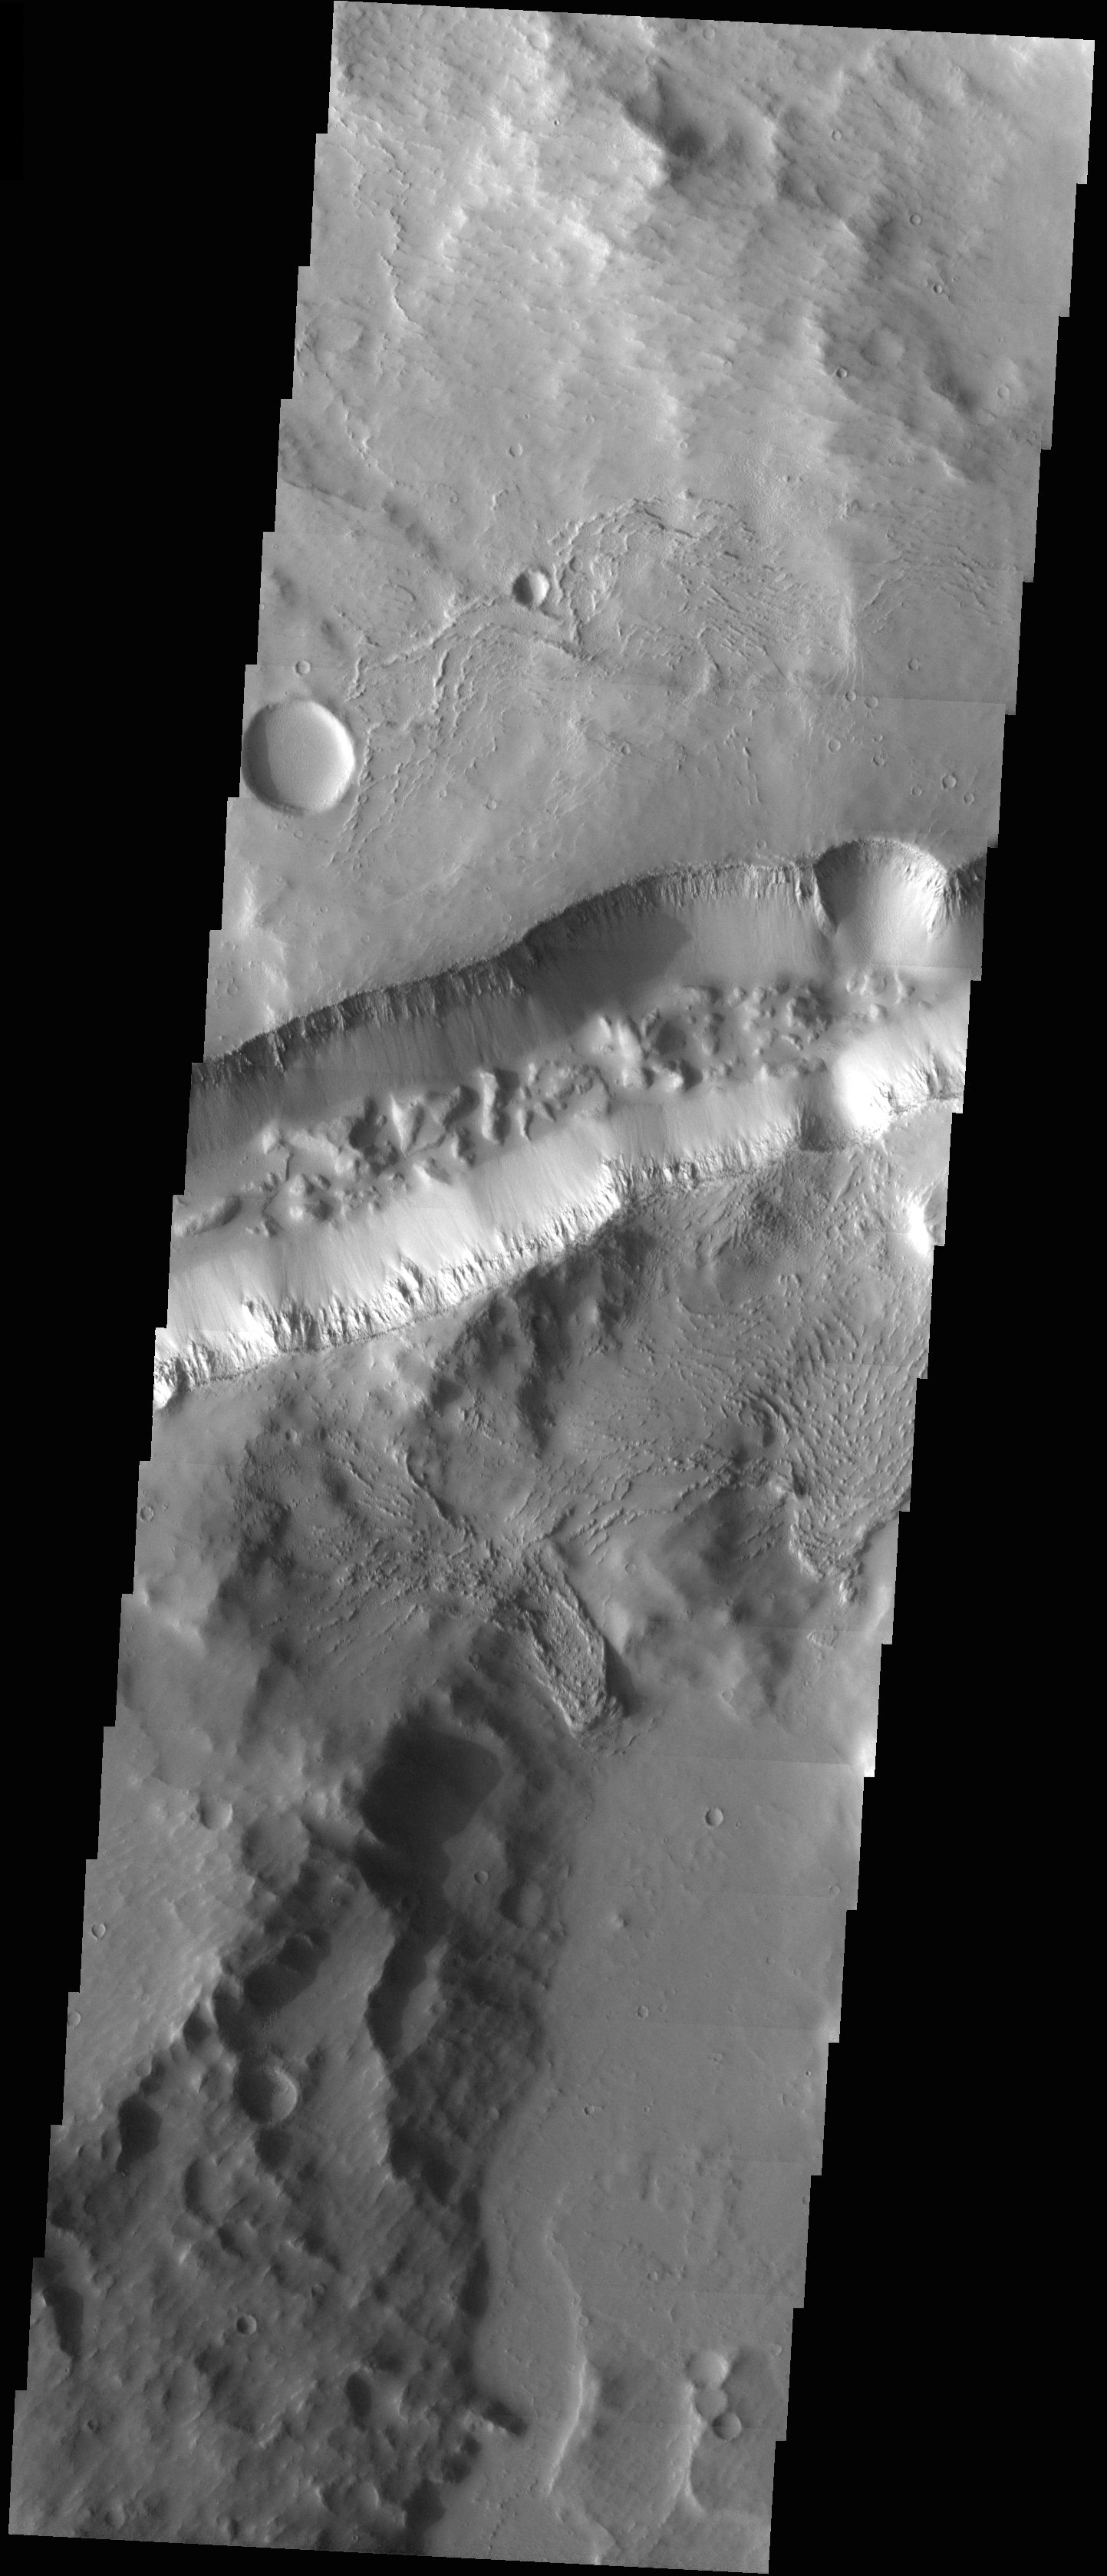

Fractures and Collapse

Released 14 July 2003

This graben (fracture) in Memnonia Fossae is noteworthy because one can still see large blocks on the floor. These blocks most likely dropped down from above when the fracture opened up.

Image information: VIS instrument. Latitude -18.2, Longitude 211.4 East (148.6 West). 19 meter/pixel resolution.

Note: this THEMIS visual image has not been radiometrically nor geometrically calibrated for this preliminary release. An empirical correction has been performed to remove instrumental effects. A linear shift has been applied in the cross-track and down-track direction to approximate spacecraft and planetary motion. Fully calibrated and geometrically projected images will be released through the Planetary Data System in accordance with Project policies at a later time.

NASA’s Jet Propulsion Laboratory manages the 2001 Mars Odyssey mission for NASA’s Office of Space Science, Washington, D.C. The Thermal Emission Imaging System (THEMIS) was developed by Arizona State University, Tempe, in collaboration with Raytheon Santa Barbara Remote Sensing. The THEMIS investigation is led by Dr. Philip Christensen at Arizona State University. Lockheed Martin Astronautics, Denver, is the prime contractor for the Odyssey project, and developed and built the orbiter. Mission operations are conducted jointly from Lockheed Martin and from JPL, a division of the California Institute of Technology in Pasadena.

Credit: NASA/JPL/Arizona State University